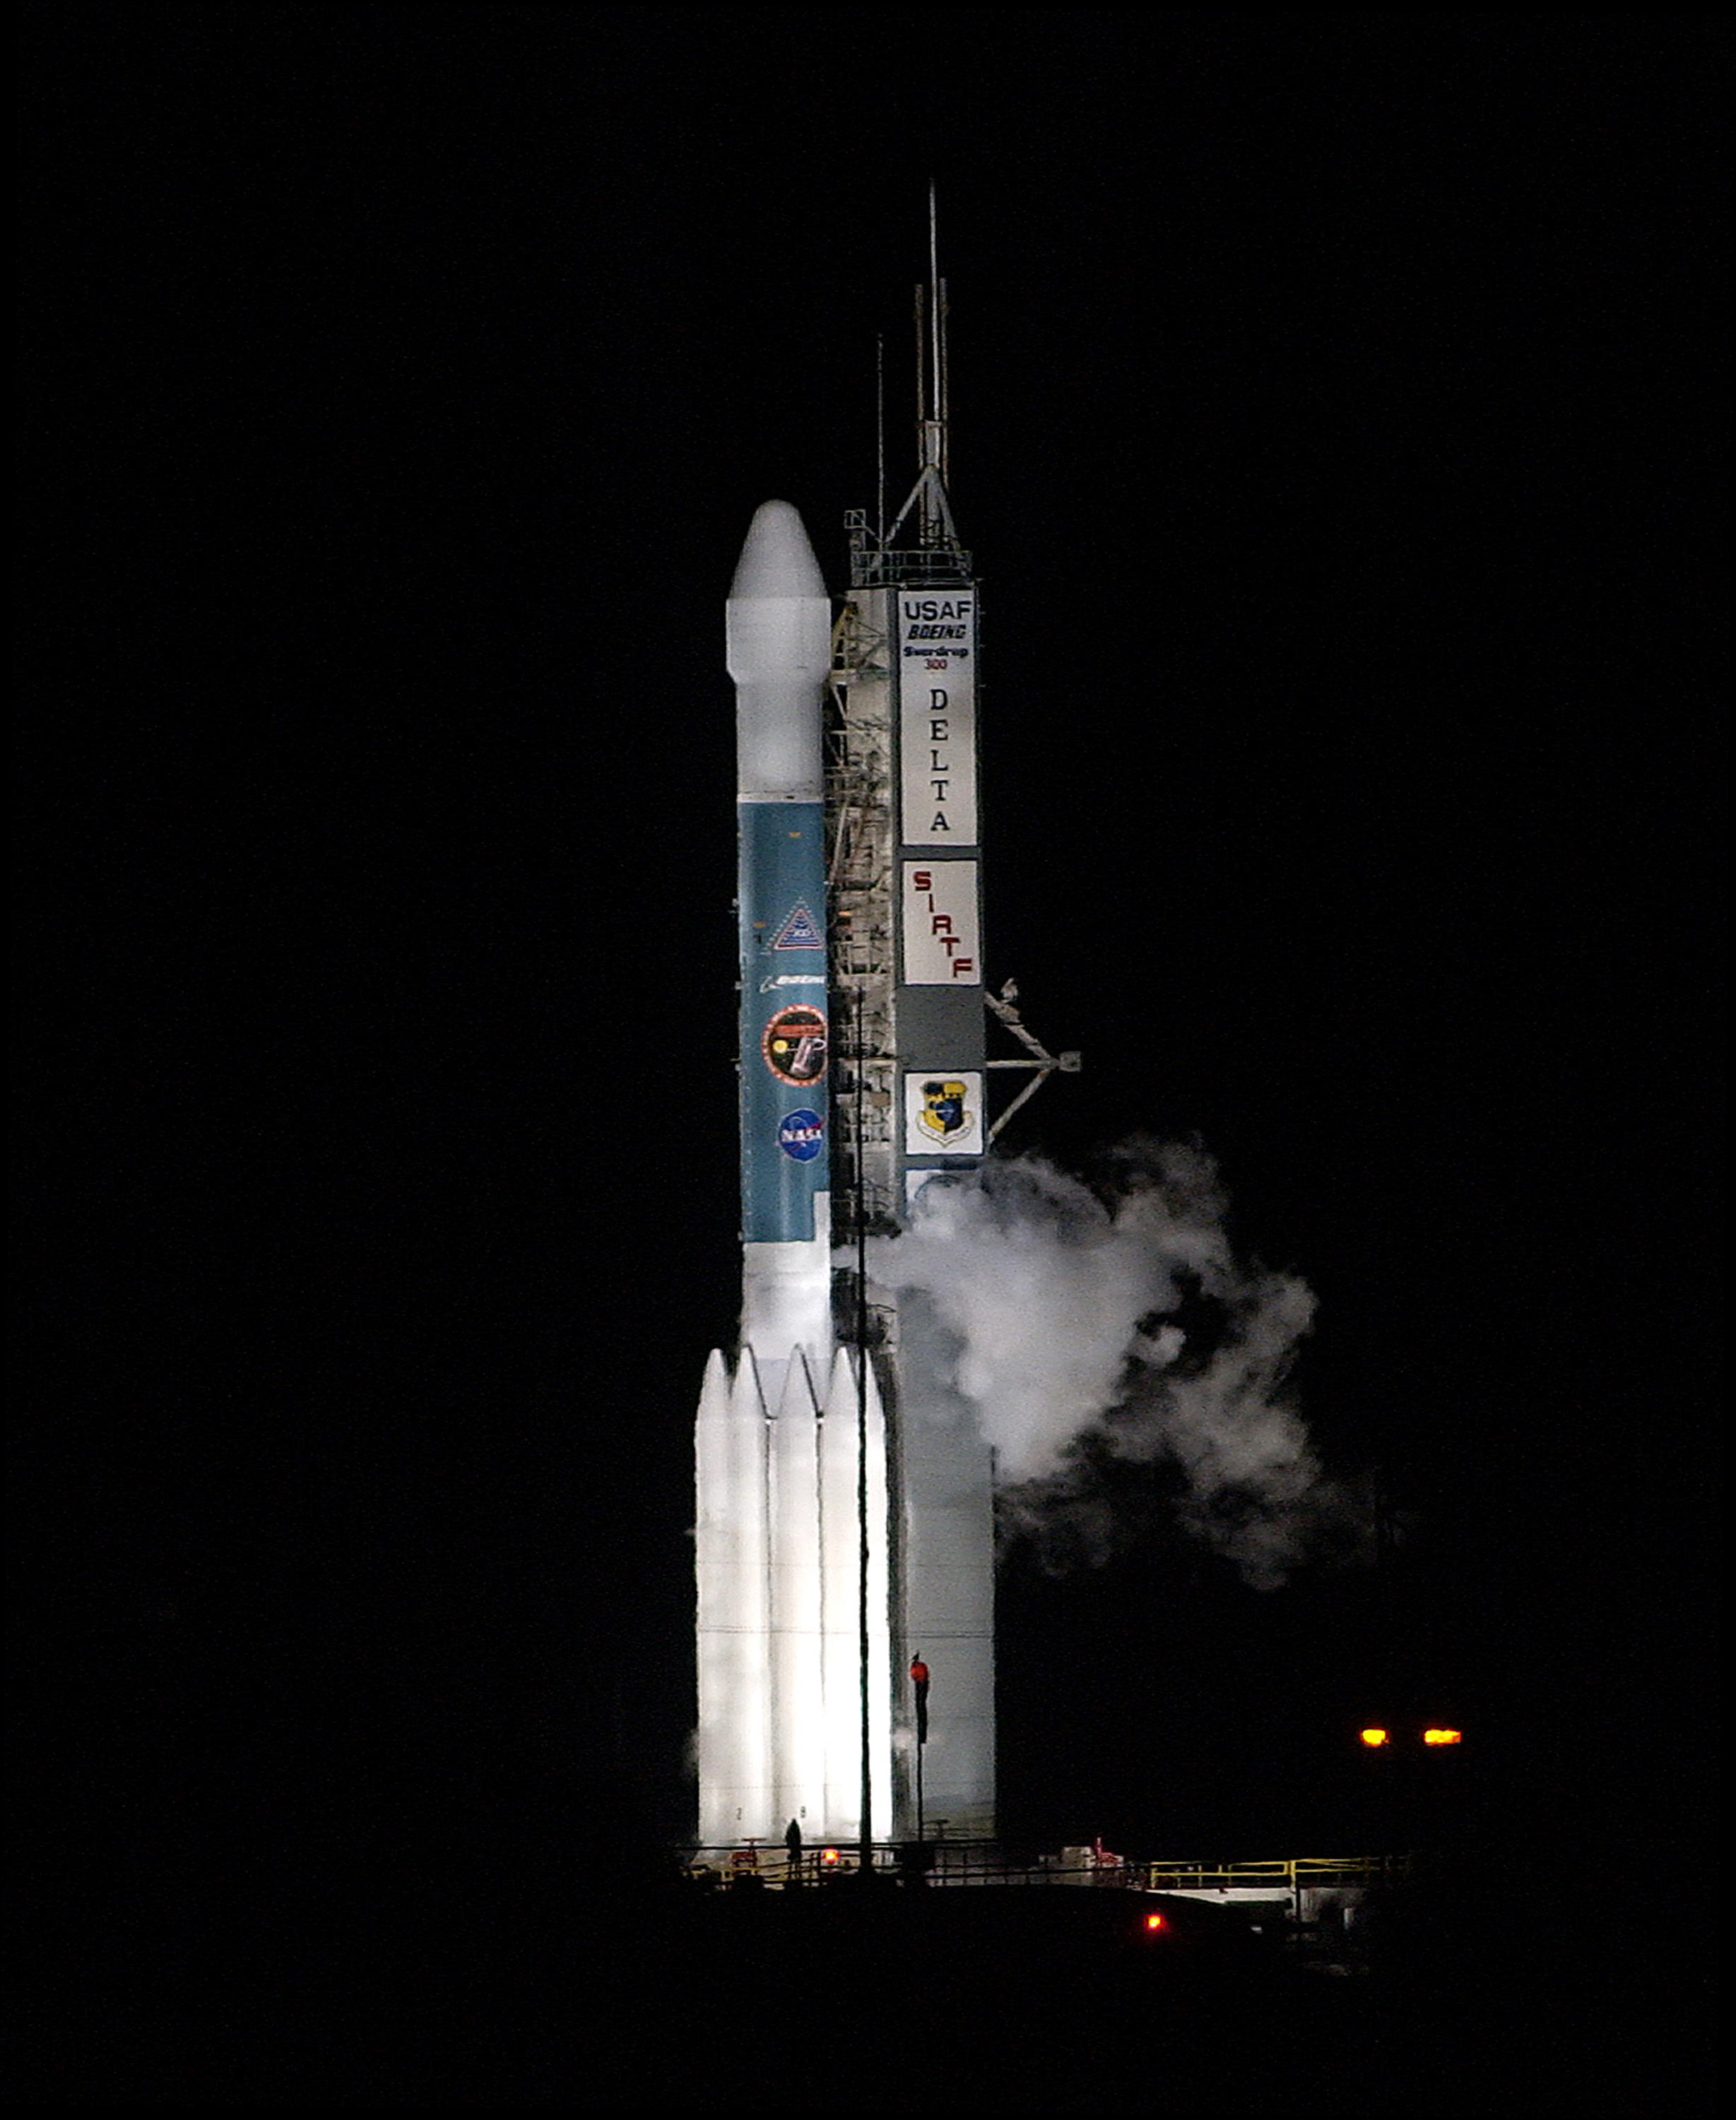

The Launch of Spitzer

The Spitzer Space Telescope was launched on a Delta II rocket on August 25, 2003 from Cape Canaveral, Florida.

Credit: NASA/KSC